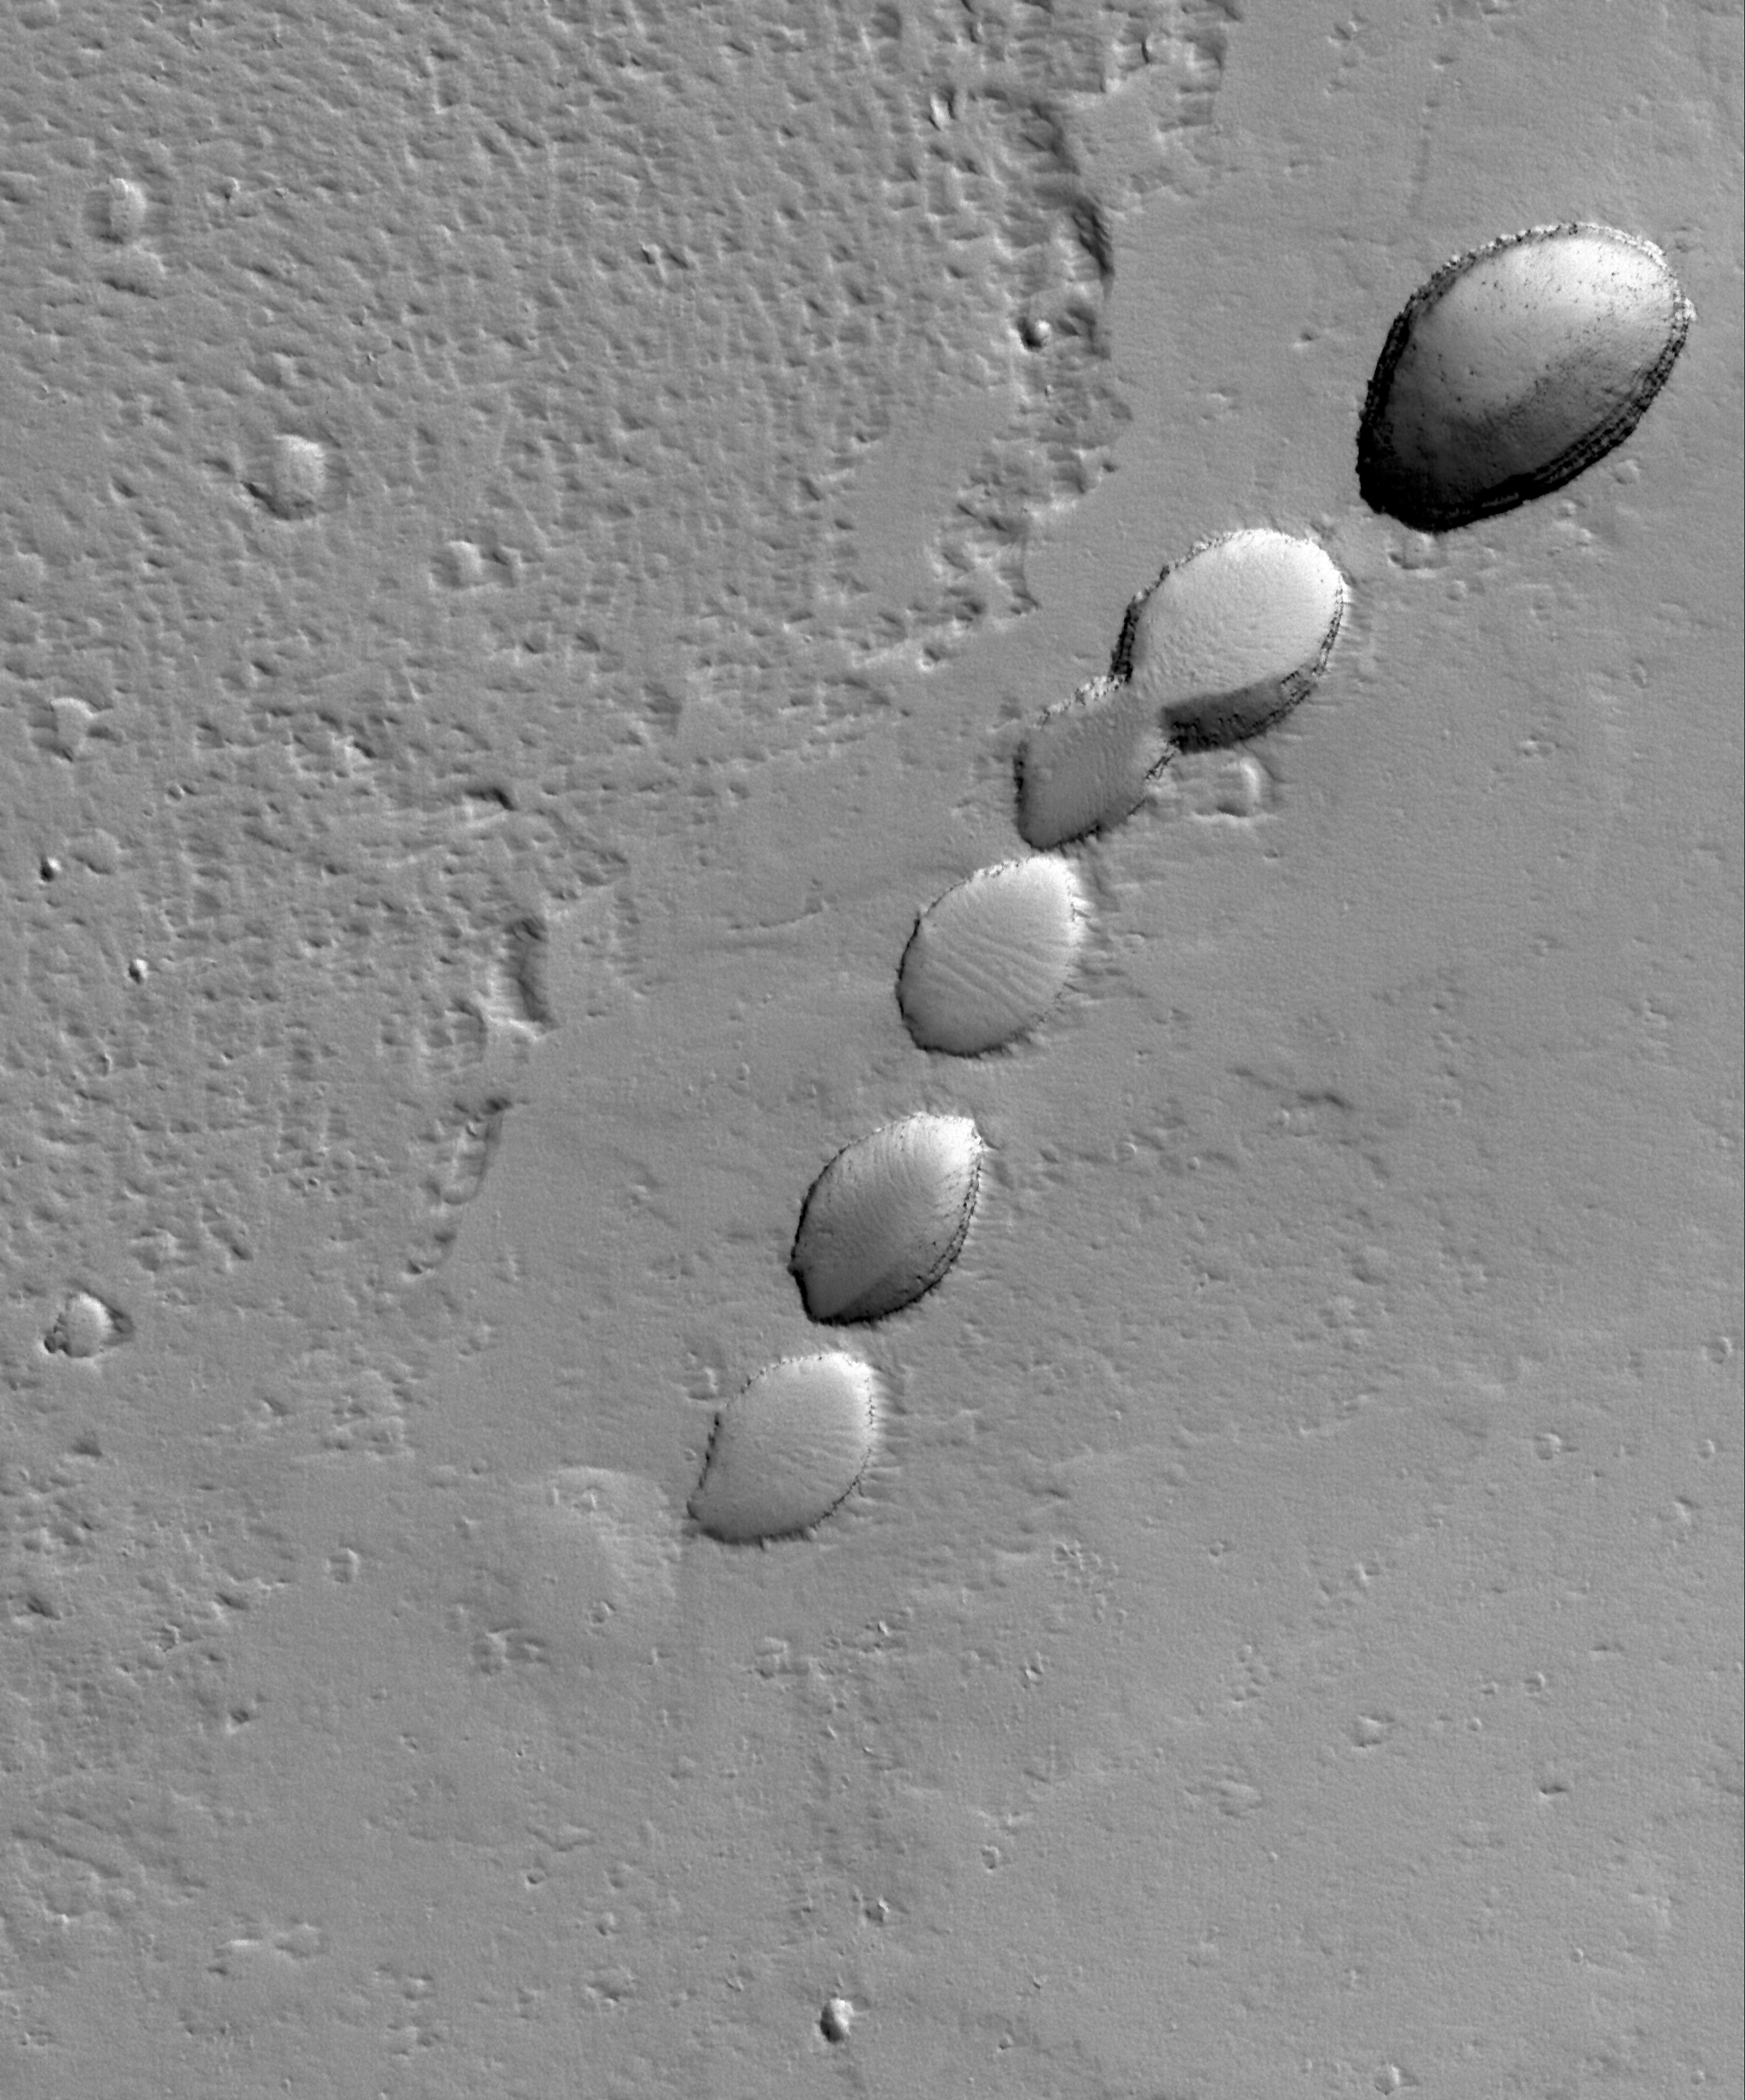

Pitted Plain

28 May 2006
This Mars Global Surveyor (MGS) Mars Orbiter Camera (MOC) image shows a chain of collapse pits on a dust-mantled, lava-covered plain northeast of Ascraeus Mons — one of the giant volcanoes located in the Tharsis region of Mars. Pit chains are associated with collapse which may be driven by several processes including, but not limited to, crustal extension owing to tectonic processes and the collapse of the roof of a lava tube.

Location near: 14.8°N, 99.1°W
Image width: ~3 km (~1.9 mi)
Illumination from: lower left
Season: Northern Winter

Credit: NASA/JPL/Malin Space Science Systems